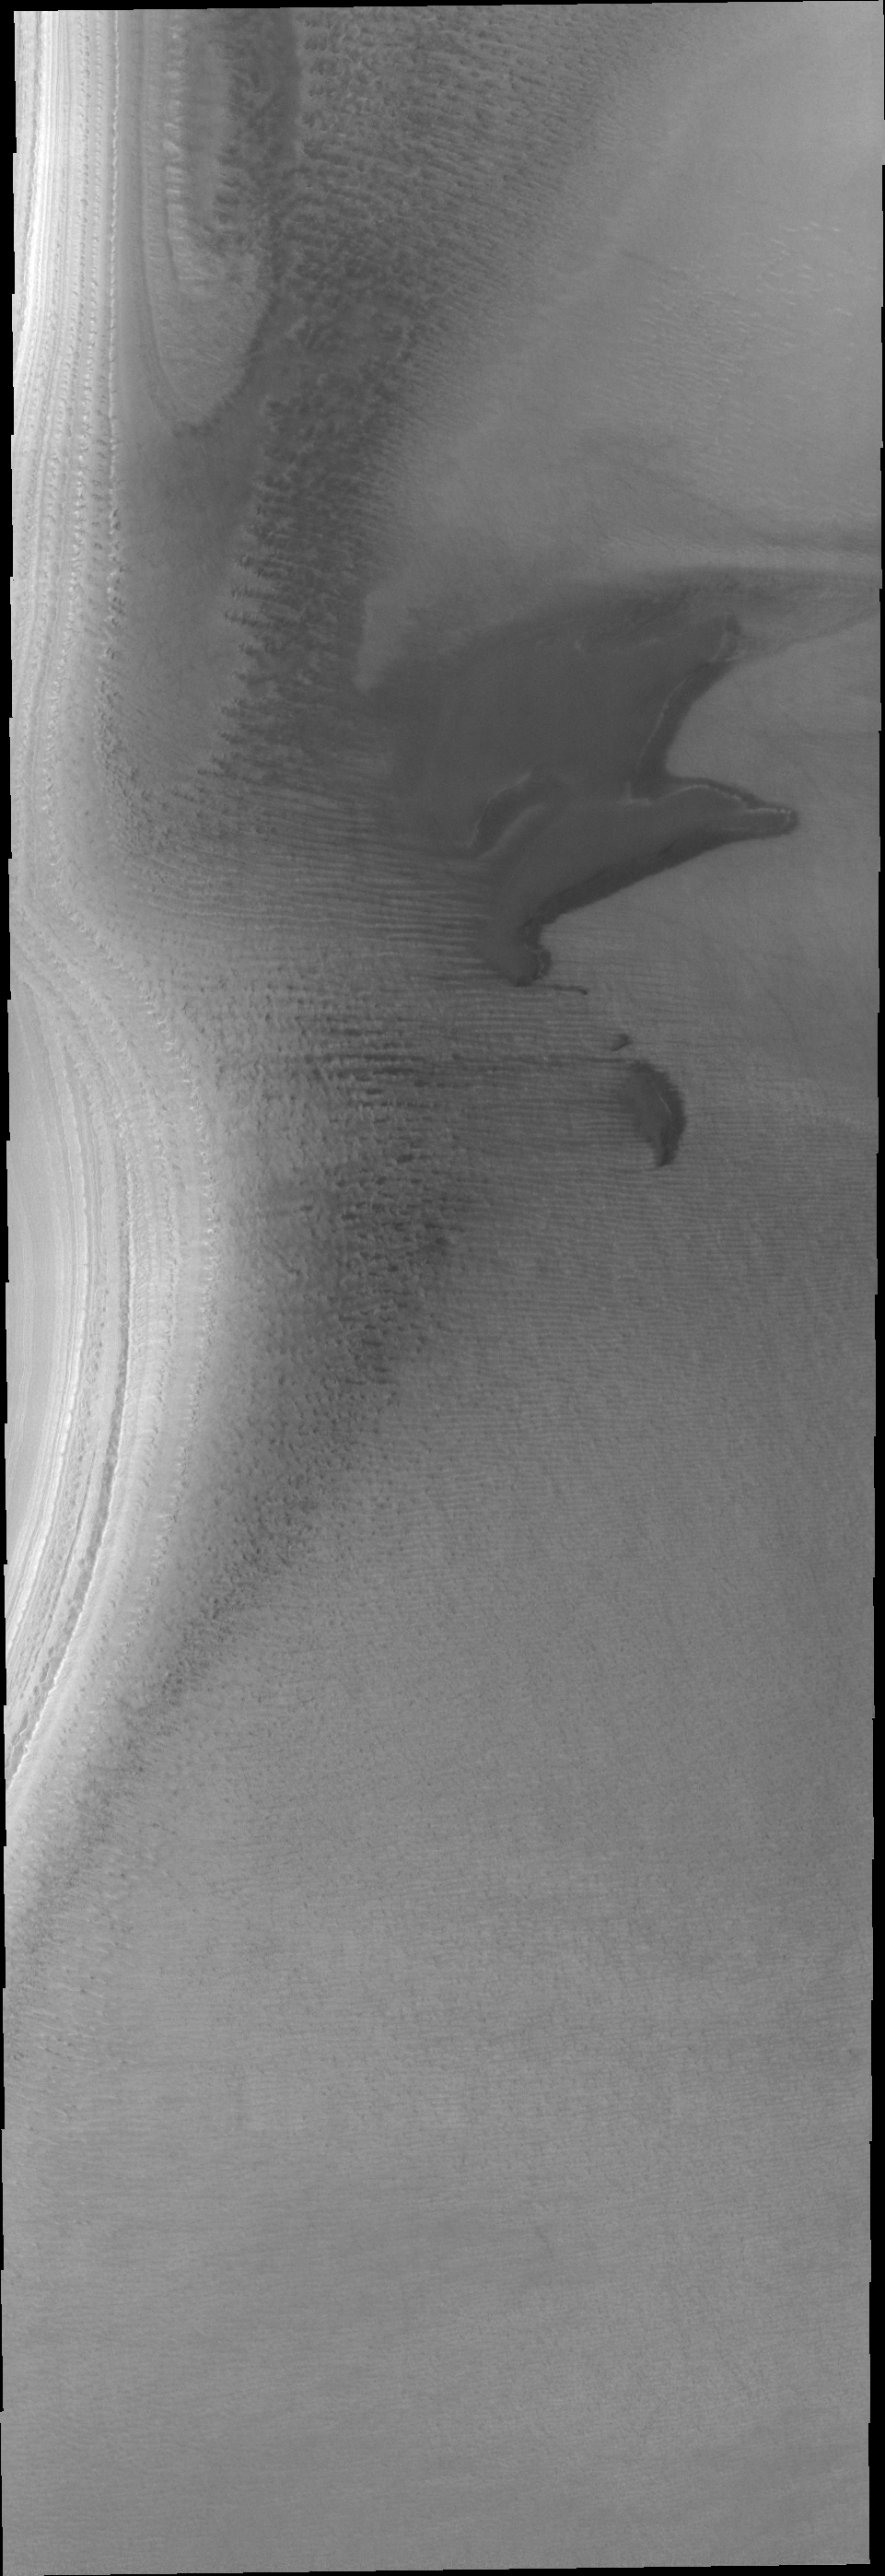

THEMIS Art #99

Do you see what I see? The dark dune deposit resembles a howling animal.

Credit: NASA/JPL-Caltech/ASU